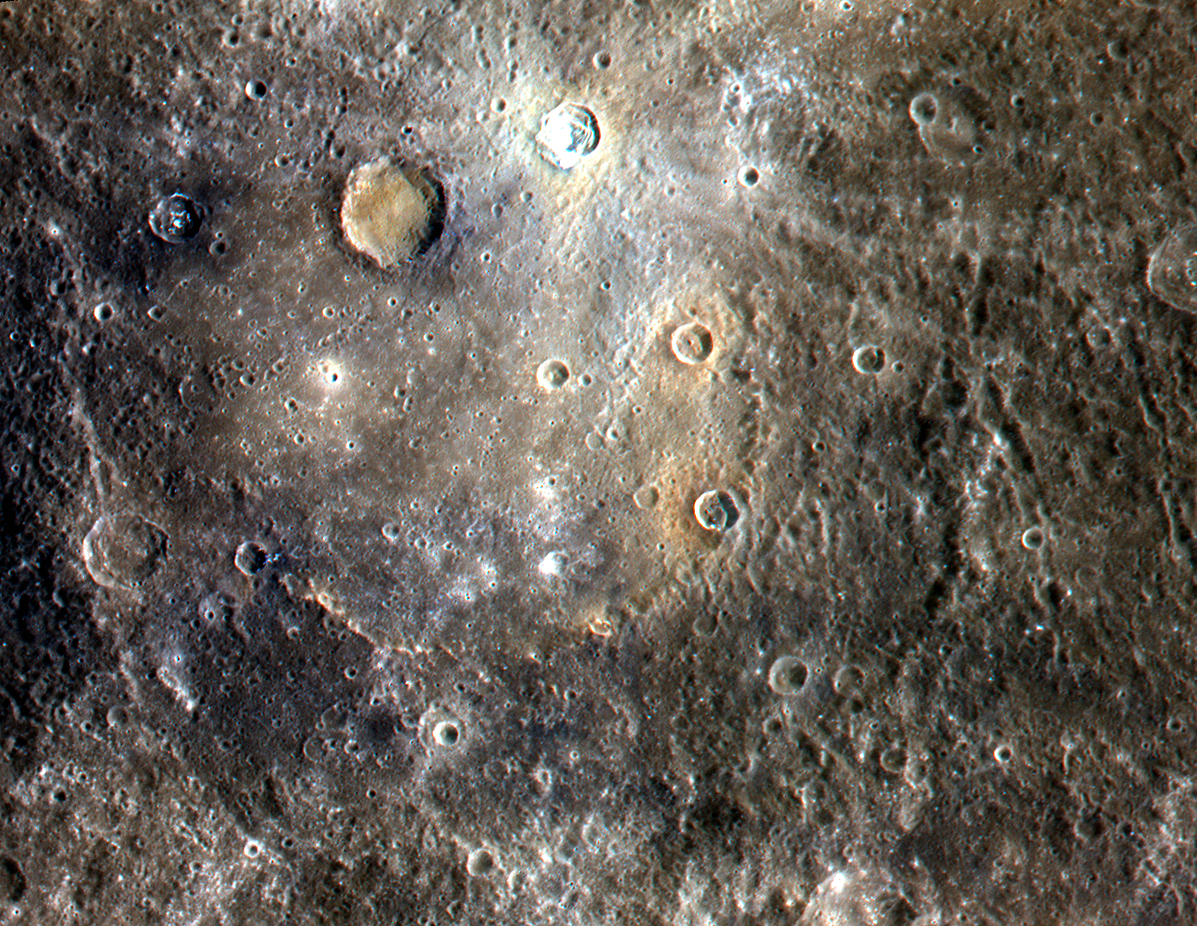

Color Image of Mercury from NASA's MESSENGER Satellite

NASA image acquired September 3, 2011 Dominici crater, the very bright crater to the top of this image, exhibits bright rays and contains hollows. This crater lies upon the peak ring of Homer Basin, a very degraded peak ring basin that has been filled by volcanism. This image contains several examples of craters that have excavated materials from depth that are spectrally distinct from the surface volcanic layers, providing windows into the subsurface. MESSENGER scientists are estimating the approximate depths of these spectrally distinct materials by applying knowledge of how impacts excavate material during the cratering process. The 1000, 750, and 430 nm bands of the Wide Angle Camera are displayed in red, green, and blue, respectively. This image was acquired as a high-resolution targeted observation. Targeted observations are images of a small area on Mercury's surface at resolutions much higher than the 250-meter/pixel (820 feet/pixel) morphology base map or the 1-kilometer/pixel (0.6 miles/pixel) color base map. It is not possible to cover all of Mercury's surface at this high resolution during MESSENGER's one-year mission, but several areas of high scientific interest are generally imaged in this mode each week. The MESSENGER spacecraft is the first ever to orbit the planet Mercury, and the spacecraft's seven scientific instruments and radio science investigation are unraveling the history and evolution of the Solar System's innermost planet. Visit the Why Mercury? section of this website to learn more about the key science questions that the MESSENGER mission is addressing. During the one-year primary mission, MDIS is scheduled to acquire more than 75,000 images in support of MESSENGER's science goals.

Credit: NASA/Johns Hopkins University Applied Physics Laboratory/Carnegie Institution of Washington